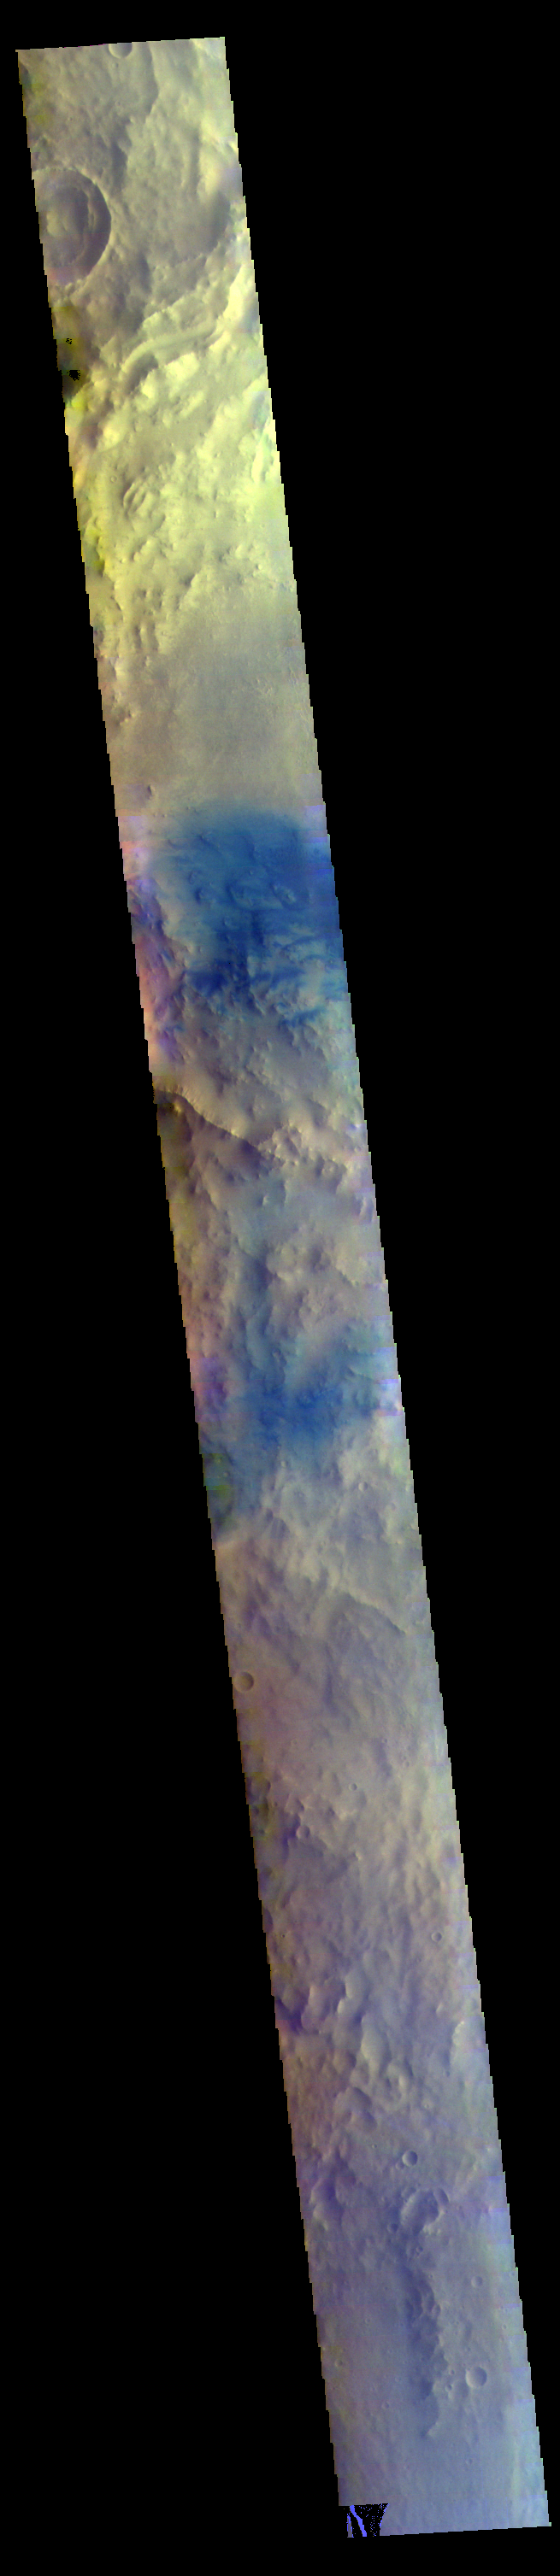

Arabia Terra – False Color

The THEMIS VIS camera contains 5 filters. The data from different filters can be combined in multiple ways to create a false color image. These false color images may reveal subtle variations of the surface not easily identified in a single band image. Today’s false color image shows part of Arabia Terra.

Credit: NASA/JPL-Caltech/ASU